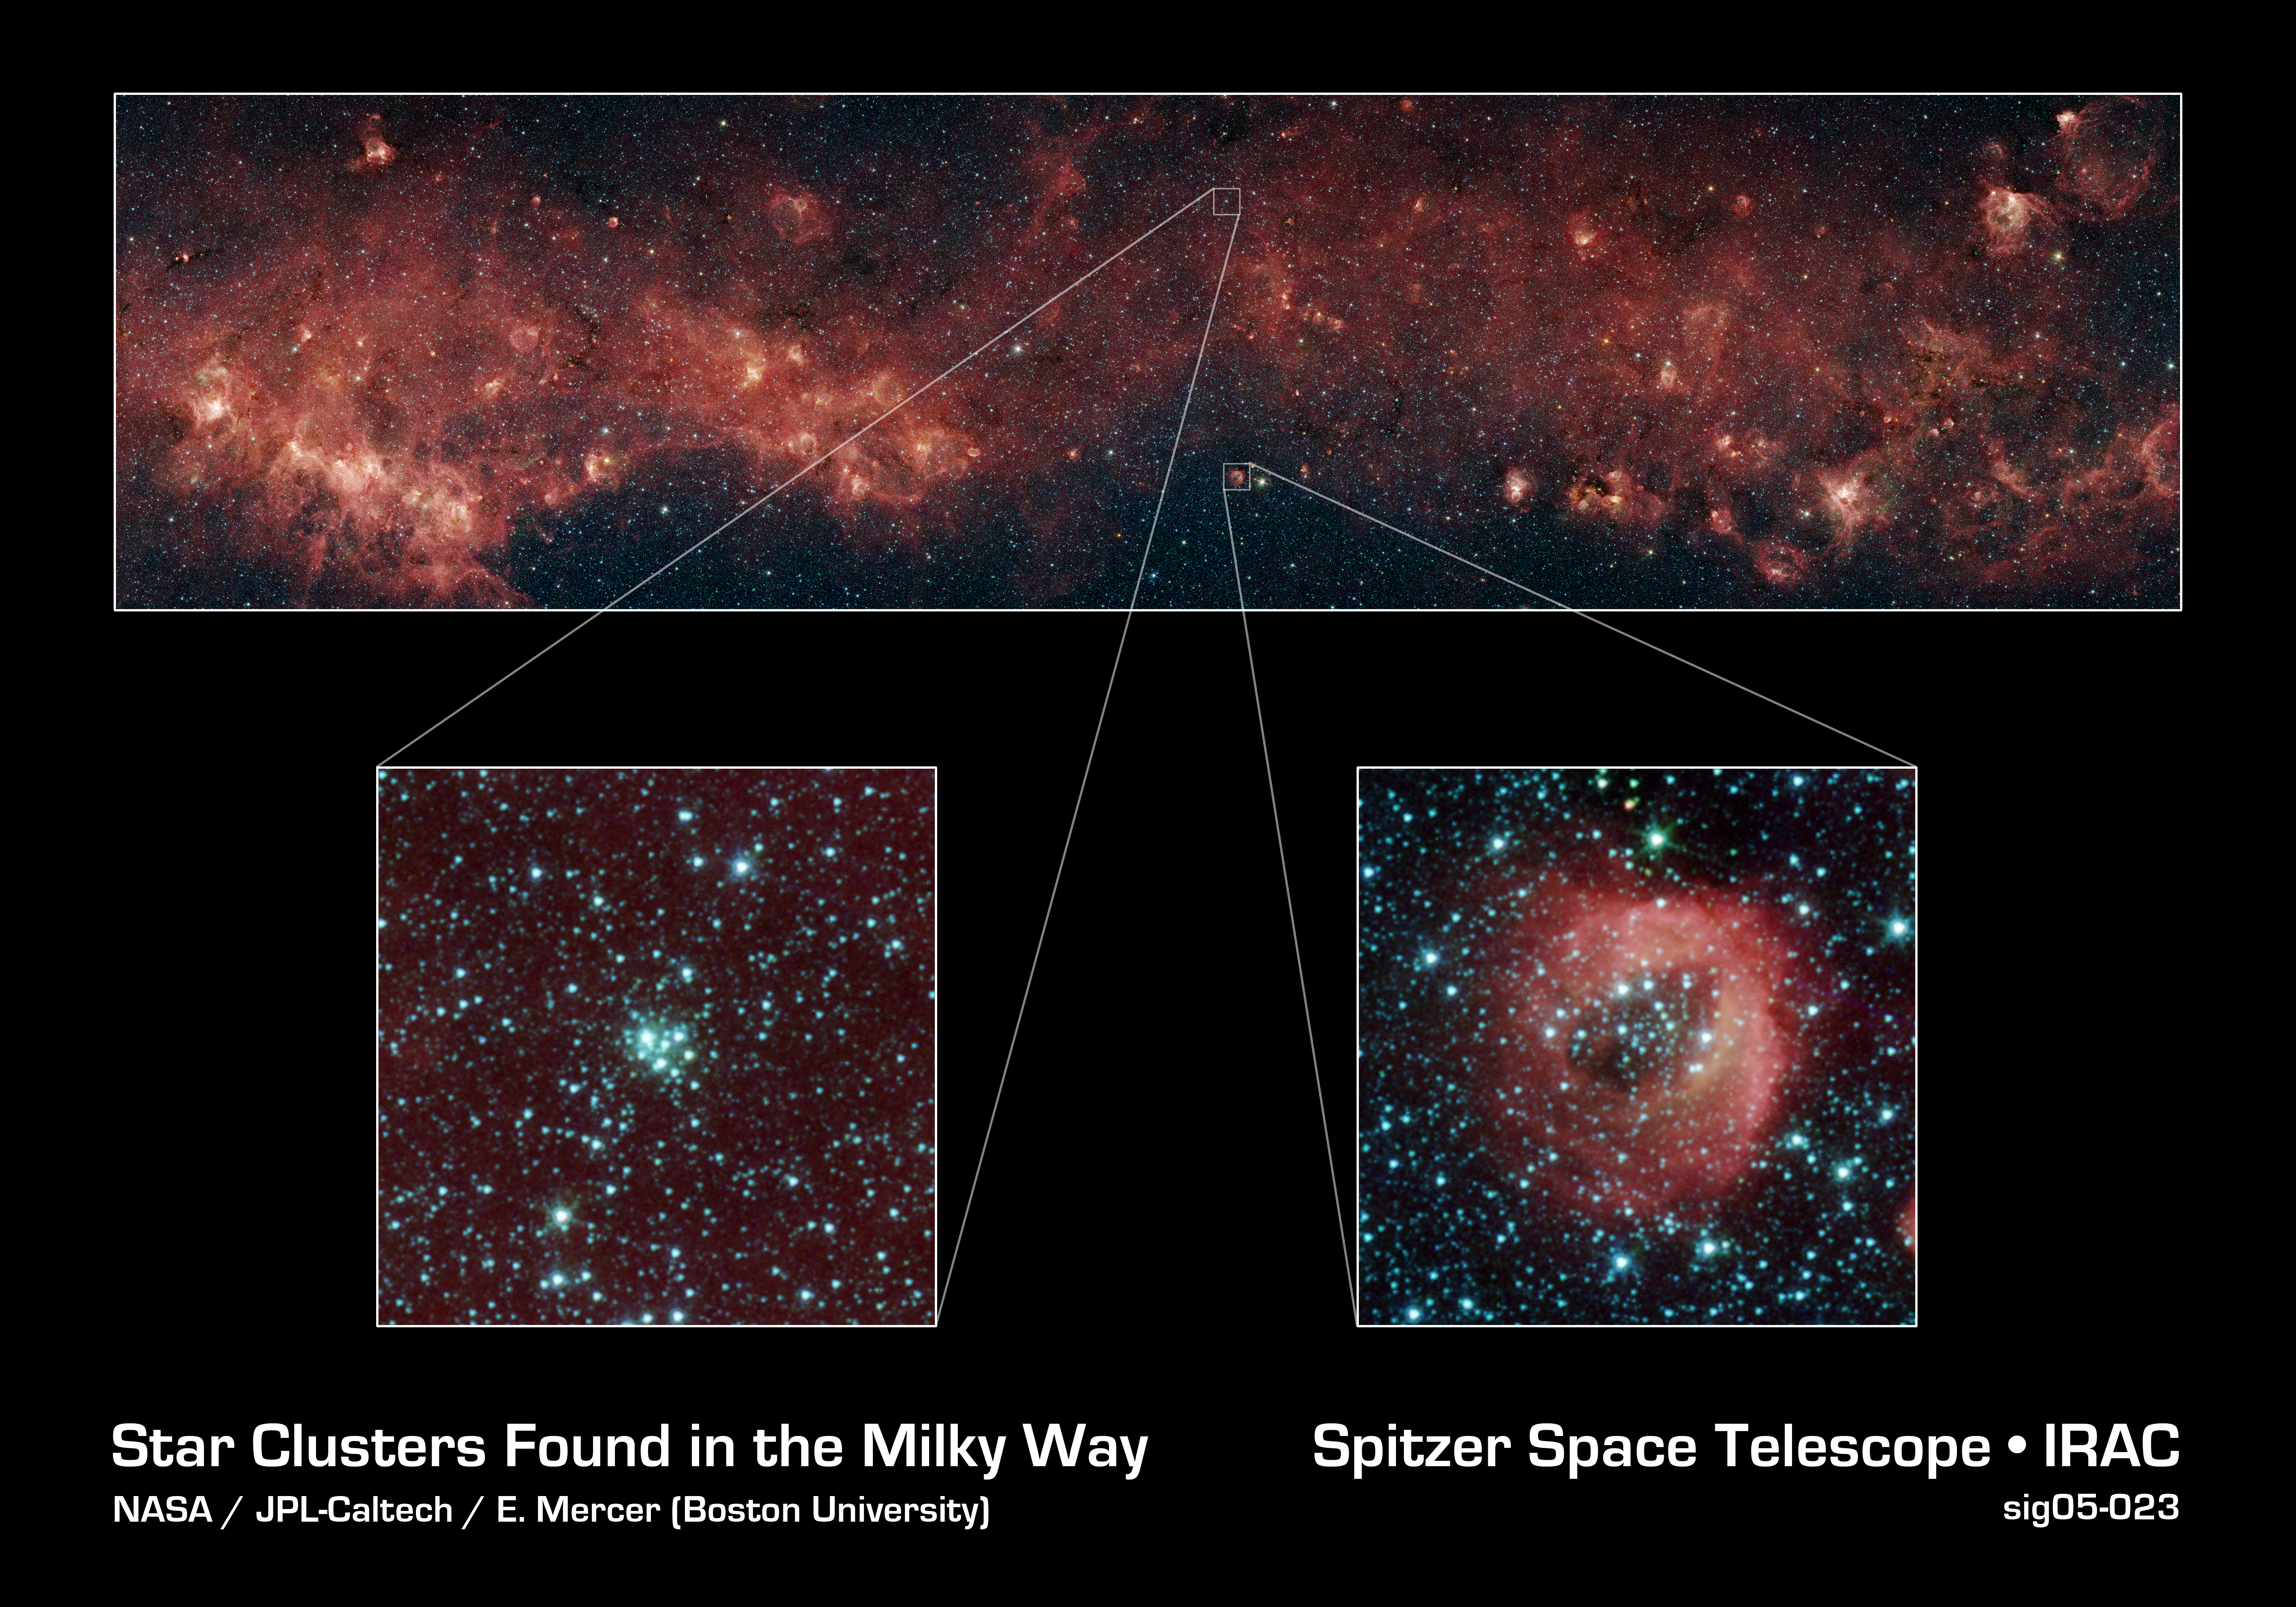

Star Clusters Found in the MIlky Way

A metropolis of stellar activity is captured in these images taken by the Galactic Legacy Infrared Mid-Plane Survey Extraordinaire (GLIMPSE) Legacy project.

The panoramic image composite (top) captures 8 degrees of our Milky Way galaxy's plane (approximately the width of a fist held up to the sky at arm's length). The red dust clouds have been illuminated by nearby star formation, and indicate the presence of large organic molecules mixed in with the dust. The patches of black are dense, obscuring dust clouds impenetrable by even Spitzer's super-sensitive infrared eyes. Bright arcs of white throughout the image are massive stellar incubators.

Tucked away in this stretch of sky are two newly discovered star clusters (bottom). These were identified using an automatic cluster-finding computer program developed by astronomers at Boston University, Mass. This software can systematically search huge areas of sky to find star groupings difficult to find by eye.

The two bottom images show these very different clusters in greater detail. One is an isolated, tight grouping of older stars (left). The other shows a looser cluster situated within a wispy red ring (right). The red doughnut-shaped cloud glows from the starlight in this cluster.

The many other blue dots spread across the images are older stars located at a variety of distances along this line of sight, many positioned deep in the heart of our Milky Way. The new software helps astronomers separate out these field stars from the ones within the clusters.

The infrared image was captured with the Spitzer's infrared array camera (IRAC). The picture is a 4-channel color composite, showing emission from wavelengths of 3.6 microns (blue), 4.5 microns (green), 5.8 microns (orange), and 8.0 microns (red).

Credit: NASA/JPL-Caltech/E. Mercer (Boston University)